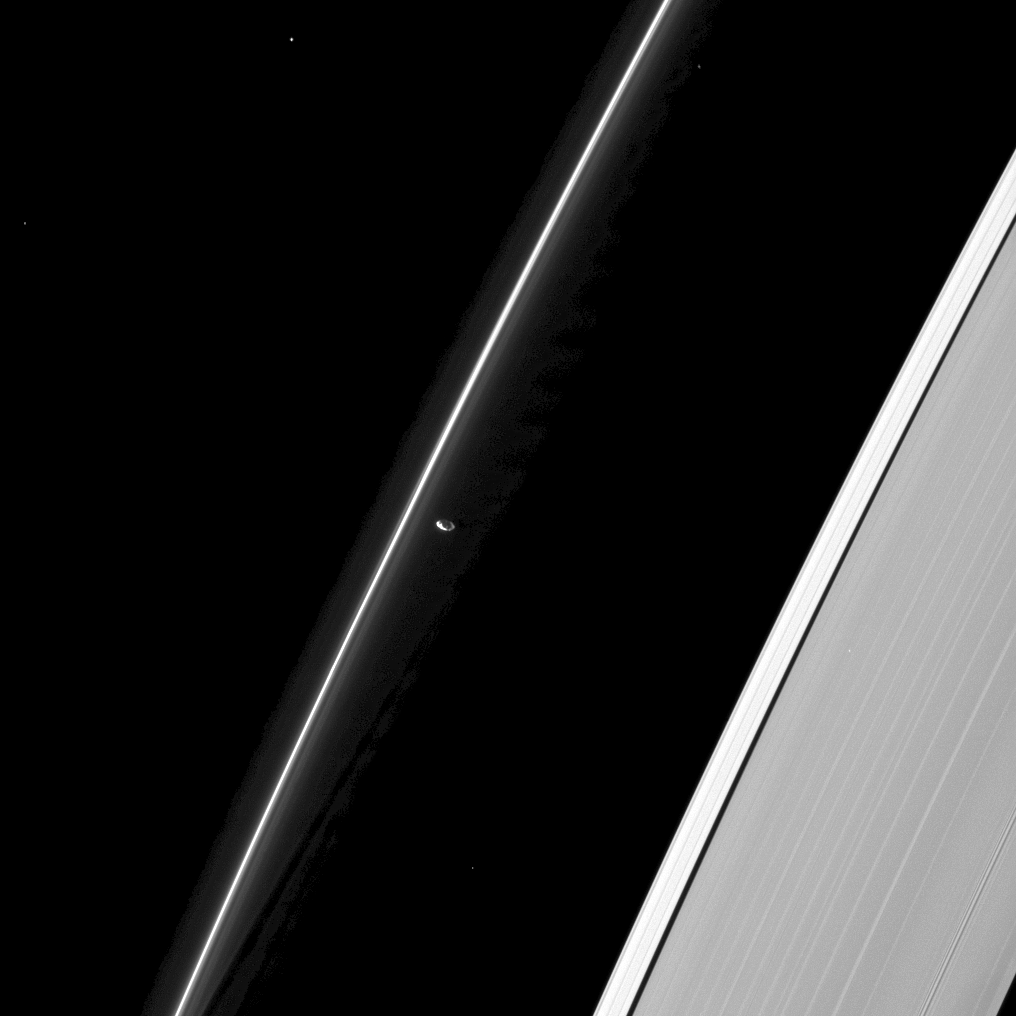

A Shepherd’s Watch

Like a shepherd guarding his sheep, Prometheus keeps a lonely watch over the F ring.

Gravitational interactions between the ring and its shepherd moons, Prometheus (53 miles, or 86 kilometers across) and Pandora (not shown here), keep the F ring narrowly confined. The five small, bright dots in this image (one of them seen through the A ring, which is on the right) are stars.

This view looks toward the unilluminated side of the rings from about 52 degrees below the ringplane. The image was taken in visible light with the Cassini spacecraft narrow-angle camera on Jan. 15, 2013.

The view was obtained at a distance of approximately 810,000 miles (1.3 million kilometers) from Prometheus and at a Sun-Prometheus-spacecraft, or phase, angle of 110 degrees. Image scale is 5 miles (8 kilometers) per pixel.

The Cassini-Huygens mission is a cooperative project of NASA, the European Space Agency and the Italian Space Agency. The Jet Propulsion Laboratory, a division of the California Institute of Technology in Pasadena, manages the mission for NASA’s Science Mission Directorate, Washington, D.C. The Cassini orbiter and its two onboard cameras were designed, developed and assembled at JPL. The imaging operations center is based at the Space Science Institute in Boulder, Colo.

Credit: NASA/JPL-Caltech/Space Science Institute